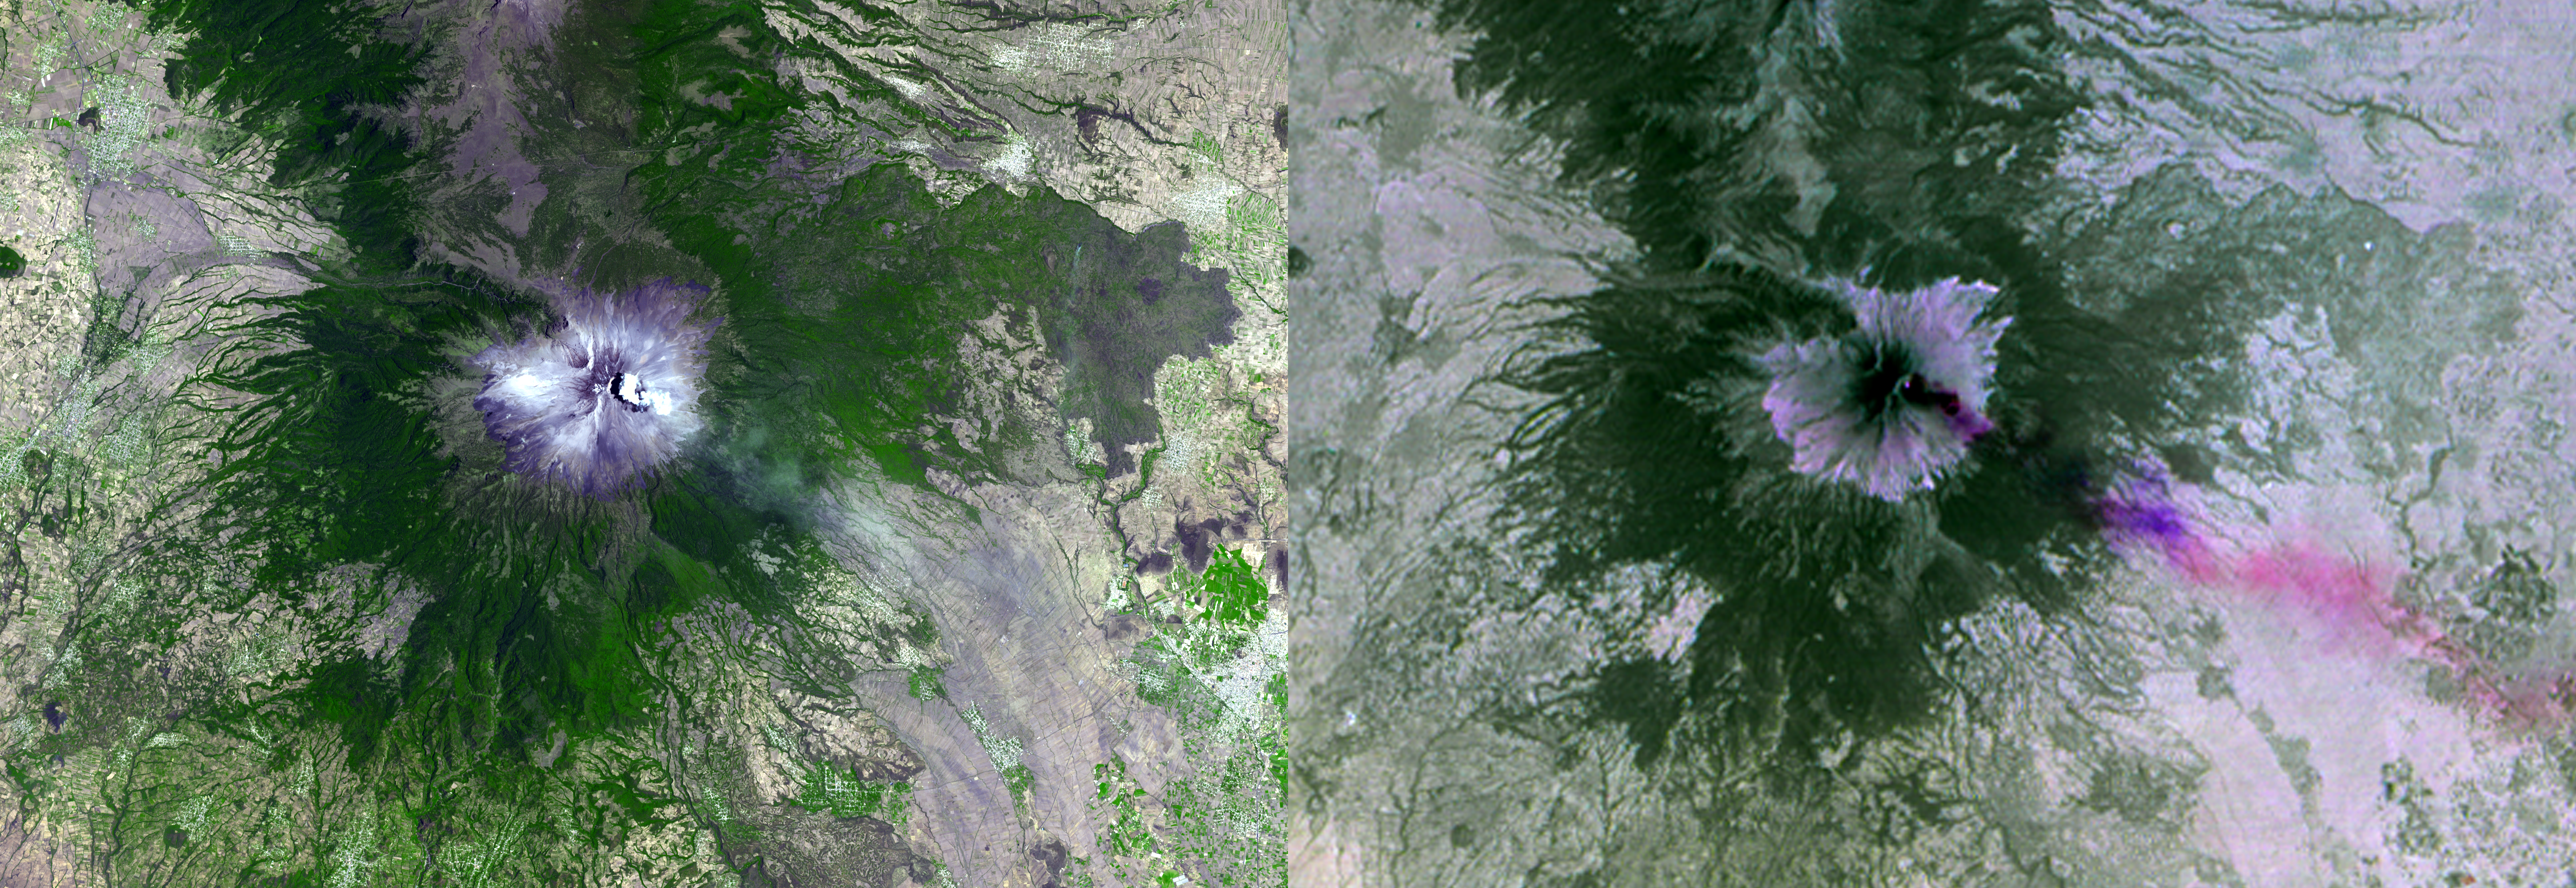

NASA Spacecraft Images Mexican Volcanic Eruption

Mexico’s active Popocatepetl volcano, located about 40 miles southeast of Mexico City, has been spewing water vapor, gas, ashes and glowing rocks since its most recent eruption period began in April 2012. Civil defense authorities have set up evacuation shelters should they become necessary. In 2000, eruptions of the nearly 18,000-foot-high ( 5,400 meter) volcano led to the evacuation of tens of thousands of residents. More than 30 million people live within sight of the mountain.

The Advanced Spaceborne Thermal Emission and Reflection Radiometer (ASTER) instrument on NASA’s Terra spacecraft acquired these two images on April 23, 2012. The left image is in simulated natural color; the right image combines three thermal infrared channels, displaying the eruption plume in purple and pink, blowing toward the northeast. A small hotspot can be seen in the summit crater. The image covers an area of 19.2 by 27.6 miles (30 by 44.5 kilometers) and is located at 19 degrees north latitude, 98.6 degrees west longitude.

With its 14 spectral bands from the visible to the thermal infrared wavelength region and its high spatial resolution of 15 to 90 meters (about 50 to 300 feet), ASTER images Earth to map and monitor the changing surface of our planet. ASTER is one of five Earth-observing instruments launched Dec. 18, 1999, on Terra. The instrument was built by Japan’s Ministry of Economy, Trade and Industry. A joint U.S./Japan science team is responsible for validation and calibration of the instrument and data products.

The broad spectral coverage and high spectral resolution of ASTER provides scientists in numerous disciplines with critical information for surface mapping and monitoring of dynamic conditions and temporal change. Example applications are: monitoring glacial advances and retreats; monitoring potentially active volcanoes; identifying crop stress; determining cloud morphology and physical properties; wetlands evaluation; thermal pollution monitoring; coral reef degradation; surface temperature mapping of soils and geology; and measuring surface heat balance.

The U.S. science team is located at NASA’s Jet Propulsion Laboratory, Pasadena, Calif. The Terra mission is part of NASA’s Science Mission Directorate, Washington, D.C.

Credit: NASA/GSFC/METI/ERSDAC/JAROS, and U.S./Japan ASTER Science Team